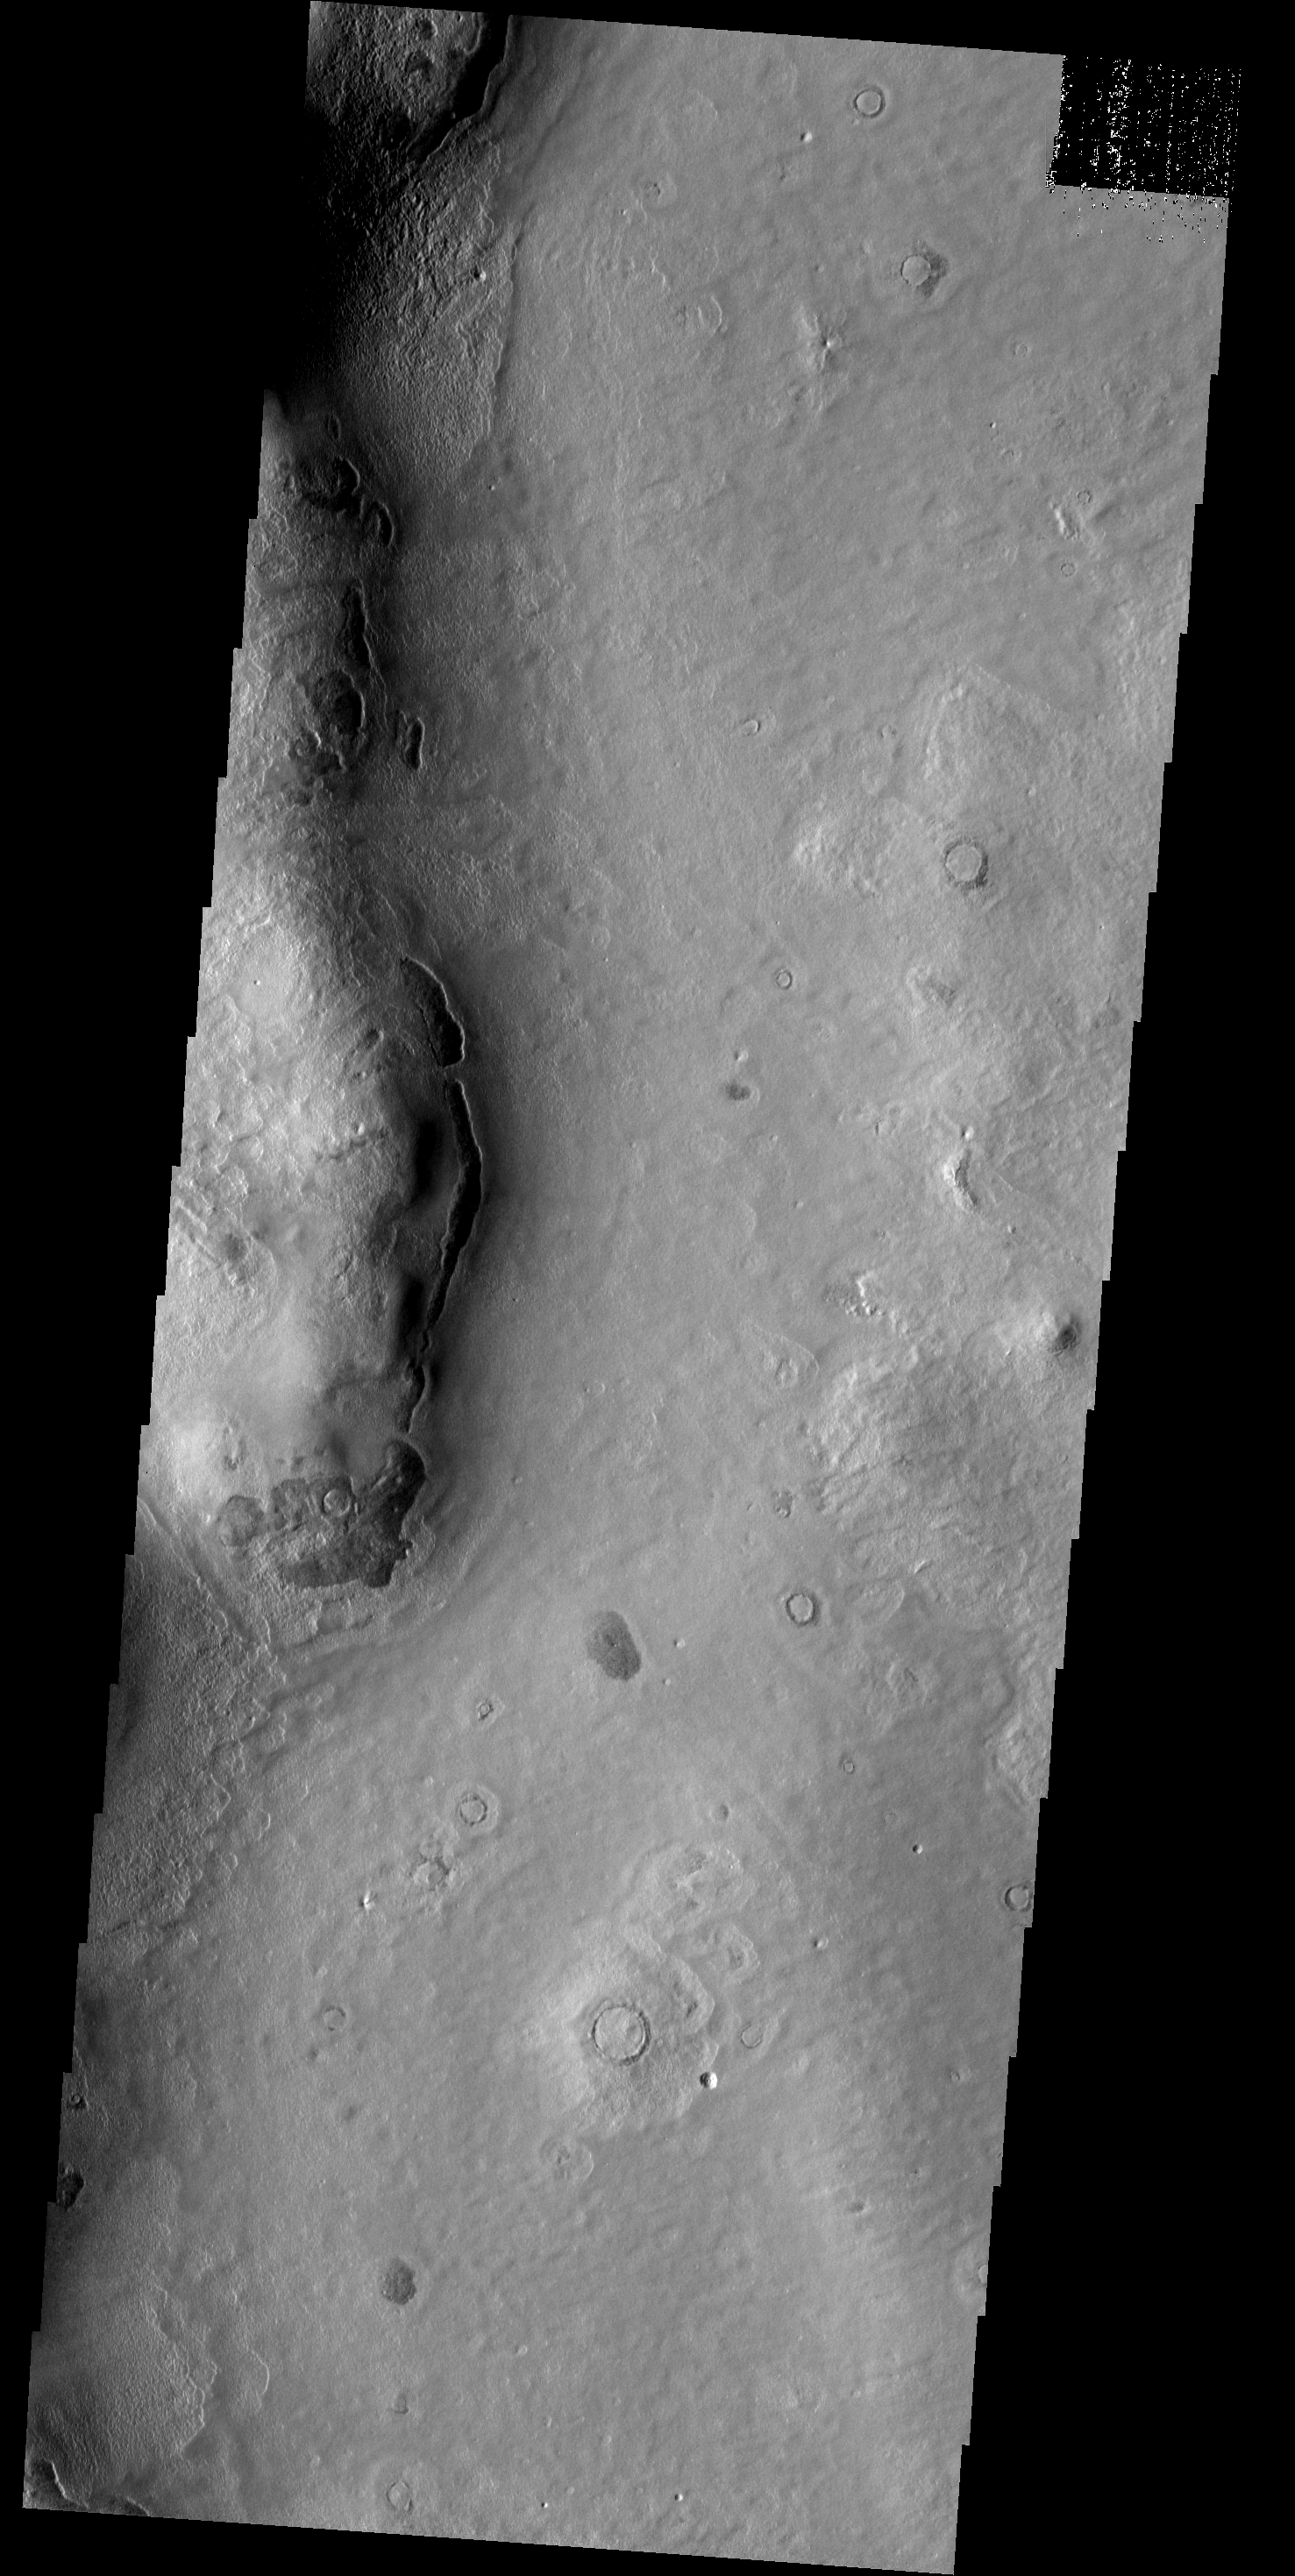

Dark Hill

The side of this hill in Phlegra Montes appears darker than its surroundings. Covering material may have slumped off the steep slope due to gravity.

Image information: VIS instrument. Latitude 48.4N, Longitude 167.0E. 19 meter/pixel resolution.

Please see the THEMIS Data Citation Note for details on crediting THEMIS images.

Note: this THEMIS visual image has not been radiometrically nor geometrically calibrated for this preliminary release. An empirical correction has been performed to remove instrumental effects. A linear shift has been applied in the cross-track and down-track direction to approximate spacecraft and planetary motion. Fully calibrated and geometrically projected images will be released through the Planetary Data System in accordance with Project policies at a later time.

NASA’s Jet Propulsion Laboratory manages the 2001 Mars Odyssey mission for NASA’s Office of Space Science, Washington, D.C. The Thermal Emission Imaging System (THEMIS) was developed by Arizona State University, Tempe, in collaboration with Raytheon Santa Barbara Remote Sensing. The THEMIS investigation is led by Dr. Philip Christensen at Arizona State University. Lockheed Martin Astronautics, Denver, is the prime contractor for the Odyssey project, and developed and built the orbiter. Mission operations are conducted jointly from Lockheed Martin and from JPL, a division of the California Institute of Technology in Pasadena.

Credit: NASA/JPL/ASU